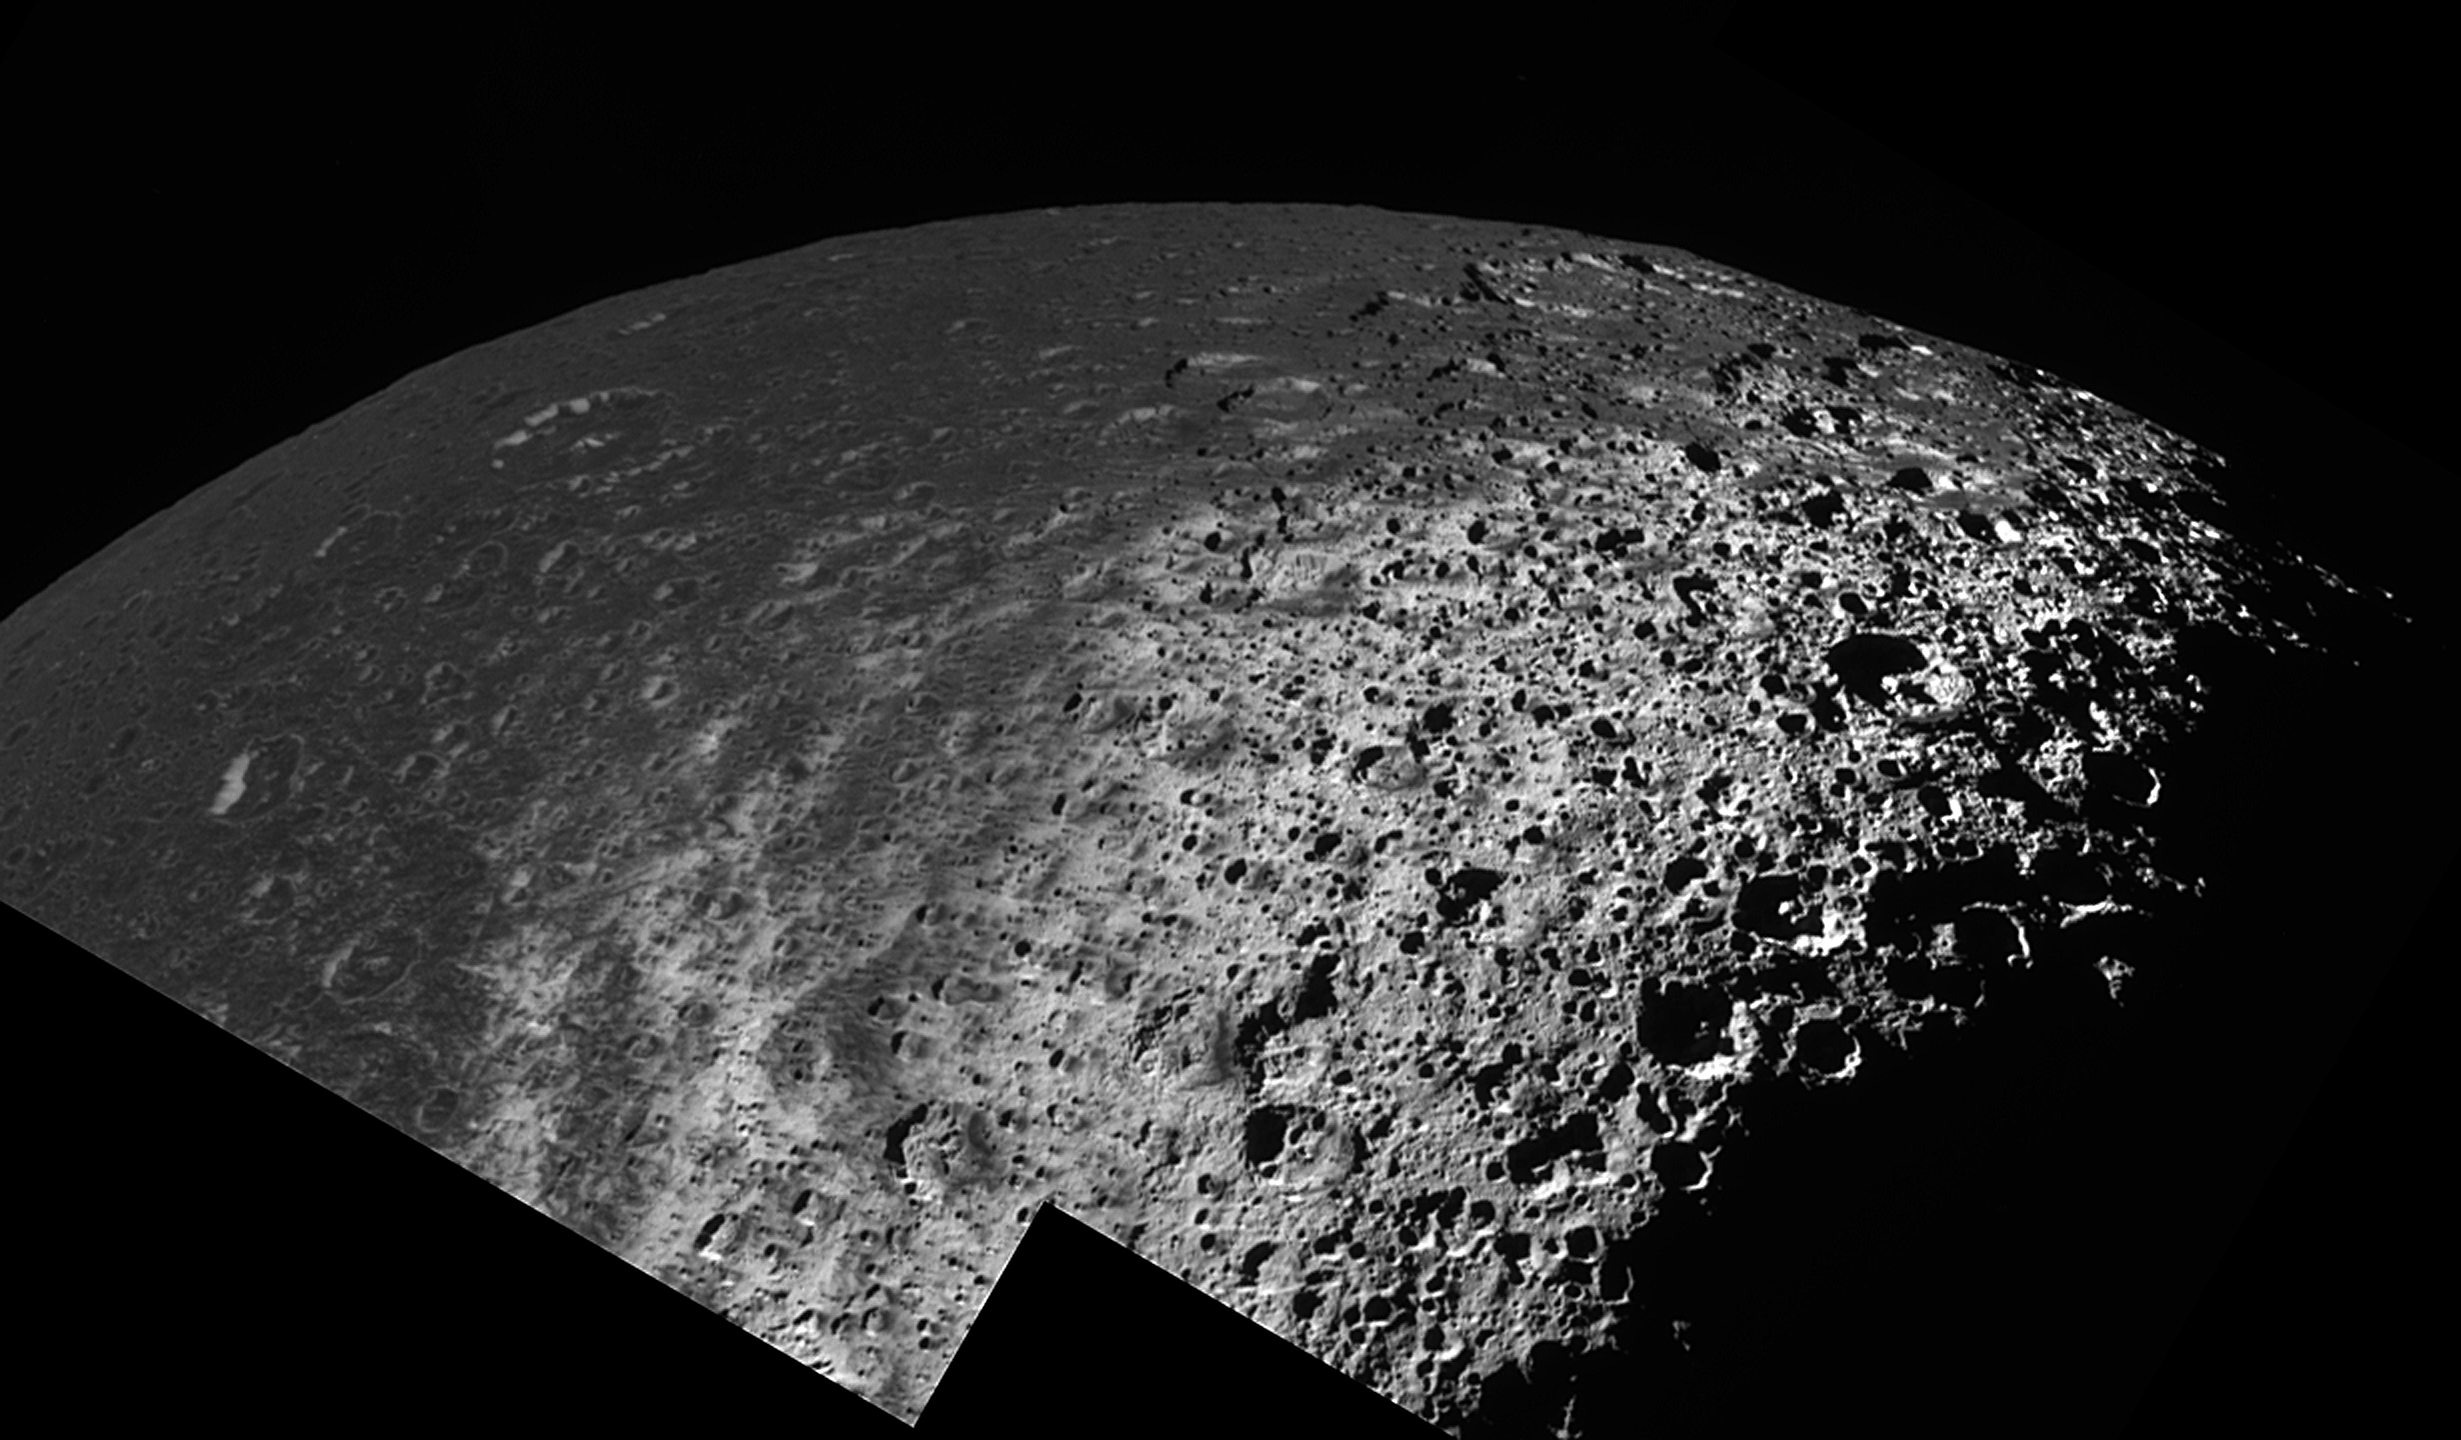

Iapetus: A View from the Top

This oblique view of Saturn’s moon Iapetus from high latitude shows how the dark, heavily cratered terrain of Cassini Regio transitions to a bright, icy terrain at high latitudes.

In this mosaic of two high resolution images taken during Cassini’s New Year’s Eve 2004 flyby of Iapetus, the direction toward the north pole is approximately 15 degrees below the horizontal on the right. At the equator terrains are uniformly covered with a dark mantle of material that has a reflectivity of about 4 percent. At latitudes toward the pole of about 40 degrees, the dark deposits become patchy and diffuse as the surface transitions to a much brighter, icy terrain near the pole. The brightest icy materials exhibit visual reflectivity over 60 percent.

Superimposed on the bright terrain is a subtle, ghostly pattern of crudely parallel, north-south trending wispy streaks. The streaks, which were discovered during this flyby of Iapetus, are typically a few kilometers wide and sometimes tens of kilometers long. Their appearance and orientation may be connected with the emplacement of dark materials that cover Cassini Regio. The dark materials might represent the gradual accumulation of dark debris falling from space, or alternatively, may represent fallout from plume-style eruptions that may have accompanied the formation of Iapetus’s enigmatic equatorial ridge (see PIA06166).

Also seen in this mosaic are conspicuous, north-facing bright crater walls. An example can be seen in the upper left where the bright, 4-kilometer-high (2.5 miles) walls of a 70 kilometer (44 mile) central-peak crater lies.

The bright crater walls are often higher in brightness than the corresponding south-facing walls of the same crater. They are vaguely reminiscent of bright north-facing crater walls that were discovered by NASA’s Voyager and Galileo spacecraft in craters near the poles of the Jovian satellites Callisto and Ganymede. In the case of the Jovian satellites, cold-trapping of frosts on north-facing slopes and sublimation of ices from south-facing slopes are thought to produce the north-south asymmetries in crater wall brightness. However, the occurrence of some young-appearing craters on Iapetus that have bright north-facing and dark south-facing slopes, and the pattern of streaks near the north pole of Iapetus suggests that another mechanism may be responsible for the crater wall brightness asymmetries on Iapetus.

One possibility is that the south-facing slopes may be stained by the same process that emplaced the low brightness coating throughout the region. In this case, the north-pointing scarps might be bright because they face away and are shielded from the putative falling spray of dark materials. Bright south-facing slopes would exist primarily on young craters that have not been exposed to the darkening agent long enough to be stained.

The image was obtained in visible light with the Cassini spacecraft narrow angle camera on Dec. 31, 2004, at a distance of about 123,370 kilometers (76,658 miles) from Iapetus and at a Sun-Iapetus-spacecraft, or phase, angle of 93 degrees. Resolution achieved in the original image was 732 meters (2,401 feet) per pixel.

The Cassini-Huygens mission is a cooperative project of NASA, the European Space Agency and the Italian Space Agency. The Jet Propulsion Laboratory, a division of the California Institute of Technology in Pasadena, manages the mission for NASA’s Science Mission Directorate, Washington, D.C. The Cassini orbiter and its two onboard cameras were designed, developed and assembled at JPL. The imaging team is based at the Space Science Institute, Boulder, Colo.

Credit: NASA/JPL/Space Science Institute